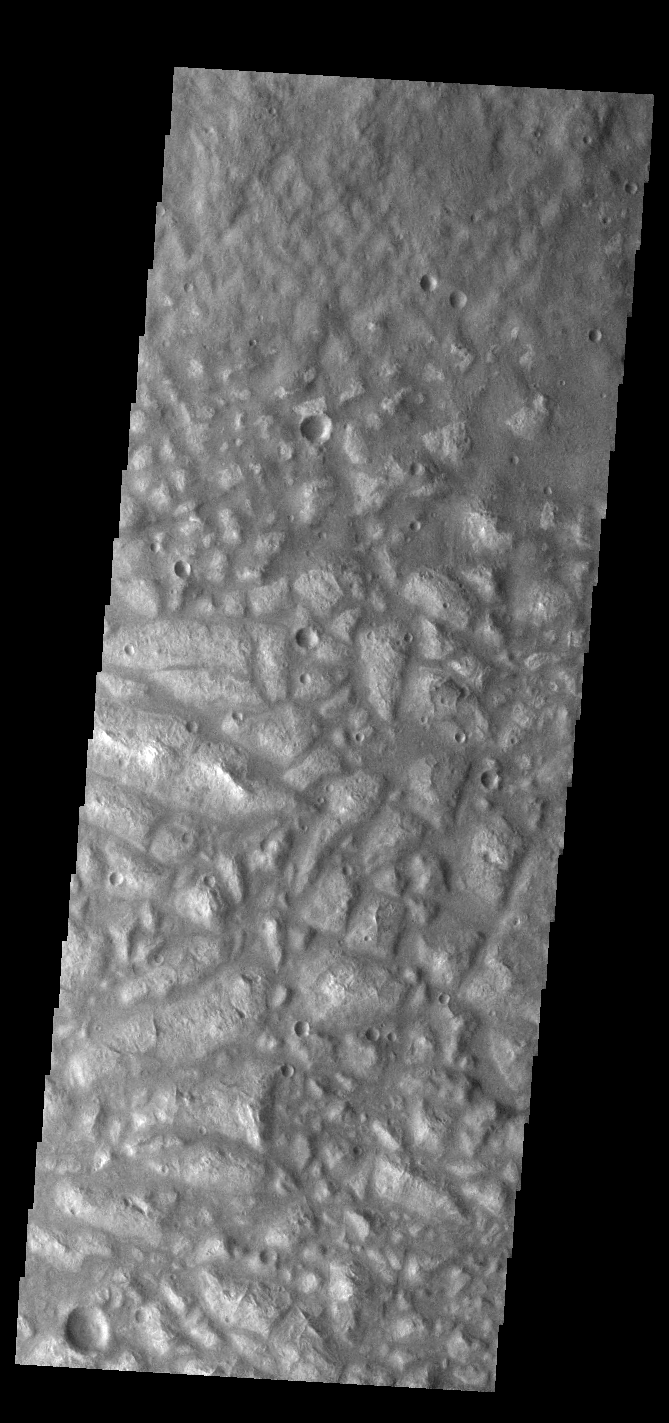

Ariadnes Colles

Today’s VIS image shows part of Ariadnes Colles. The term colles means hills or knobs. The hills appear brighter than the surrounding lowlands, likely due to relatively less dust cover. Ariadnes Colles is located in Terra Cimmeria.

Credit: NASA/JPL-Caltech/ASU